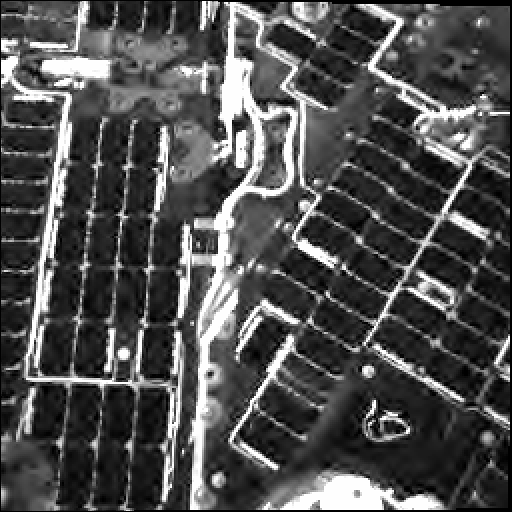

Cable Tie on the Spirit Rover’s Deck, Day 1

A cable-tie no more than several centimeters (a few inches) long, resembling the wires used to fasten bags around loaves of bread, has remained in place on the deck of NASA’s Mars Exploration Rover Spirit since landing day. It is the light-toned squiggle shape against a dark background near the lower right corner of this low-resolution image taken by Spirit’s navigation camera on Jan. 4, 2004, a few hours after landing. Since then, the tie has left a trail of tracks where dust has accumulated on the rover, apparent in an image taken one year later [see PIA07268]. Because the martian atmosphere is so thin, even high-speed winds are not expected to dislodge the tie from its present location. This image of the spacecraft deck also shows parts of the rover’s solar arrays.

Credit: NASA/JPL